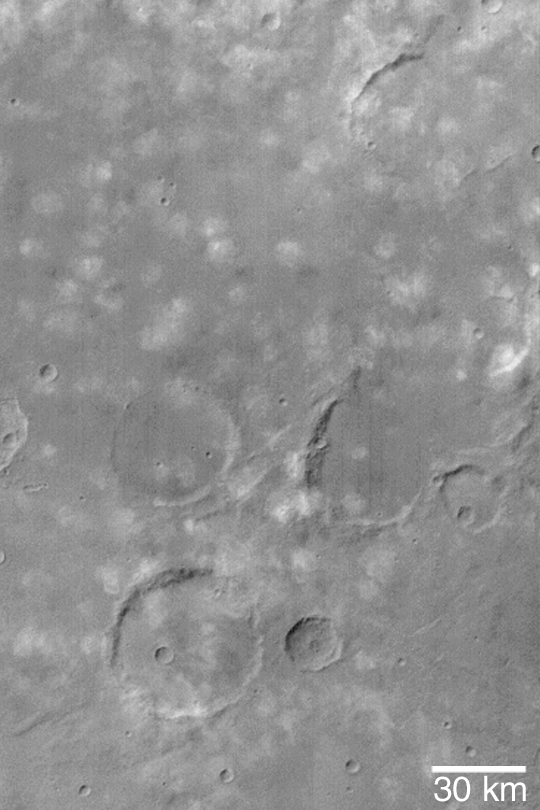

Clouds Near Icaria Planum

MGS MOC Release No. MOC2-430, 23 July 2003

Like Earth, the martian atmosphere has clouds. This Mars Global Surveyor (MGS) Mars Orbiter Camera (MOC) image shows small, puffy, water ice clouds over a cratered terrain near Icaria Planum. Illuminated by sunlight from the upper left, these small clouds cast shadows on the ground toward the lower right. This center of this image is near 31°S, 113°W. The picture was taken using MOC’s blue wide angle camera.

Credit: NASA/JPL/Malin Space Science Systems